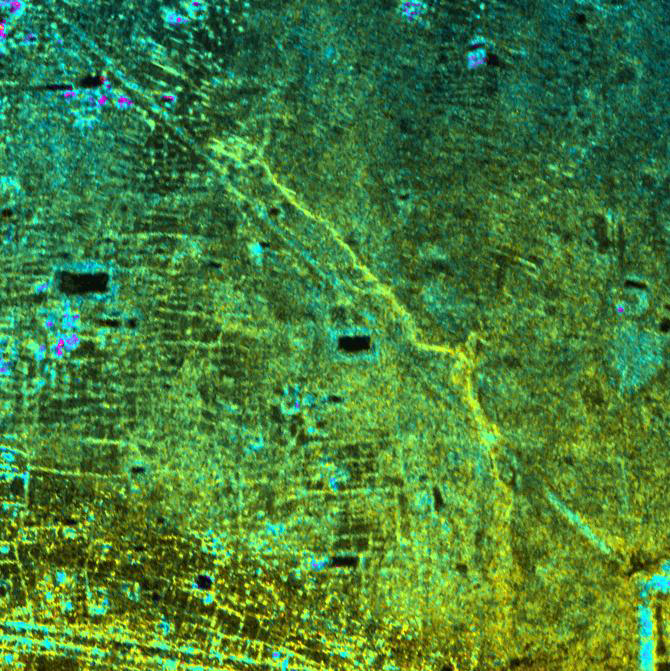

Radar Image with Color as Height, Old Khmer Road, Cambodia

This image shows the Old Khmer Road (Inrdratataka-Bakheng causeway) in Cambodia extending from the 9th Century A.D. capitol city of Hariharalaya in the lower right portion of the image to the later 10th Century AD capital of Yasodharapura. This was located in the vicinity of Phnom Bakheng (not shown in image). The Old Road is believed to be more than 1000 years old. Its precise role and destination within the “new” city at Angkor is still being studied by archeologists. But wherever it ended, it not only offered an immense processional way for the King to move between old and new capitols, it also linked the two areas, widening the territorial base of the Khmer King. Finally, in the past and today, the Old Road managed the waters of the floodplain. It acted as a long barrage or dam for not only the natural streams of the area but also for the changes brought to the local hydrology by Khmer population growth.

The image was acquired by NASA’s Airborne Synthetic Aperture Radar (AIRSAR). Image brightness is from the P-band (68 cm wavelength) radar backscatter, which is a measure of how much energy the surface reflects back towards the radar. Color is used to represent elevation contours. One cycle of color represents 20 m of elevation change, that is going from blue to red to yellow to green and back to blue again corresponds to 20 m of elevation change. Image dimensions are approximately 3.4 km by 3.5 km with a pixel spacing of 5 m. North is at top.

AIRSAR flies aboard a NASA DC-8 based at NASA’s Dryden Flight Research Center, Edwards, Calif. In the TOPSAR mode, AIRSAR collects radar interferometry data from two spatially separated antennas (2.6 meters, or 8.5 feet). Information from the two antennas is used to form radar backscatter imagery and to generate highly accurate elevation data. Built, operated and managed by JPL, AIRSAR is part of NASA’s Earth Science Enterprise program. JPL is a division of the California Institute of Technology in Pasadena.

Credit: NASA/JPL